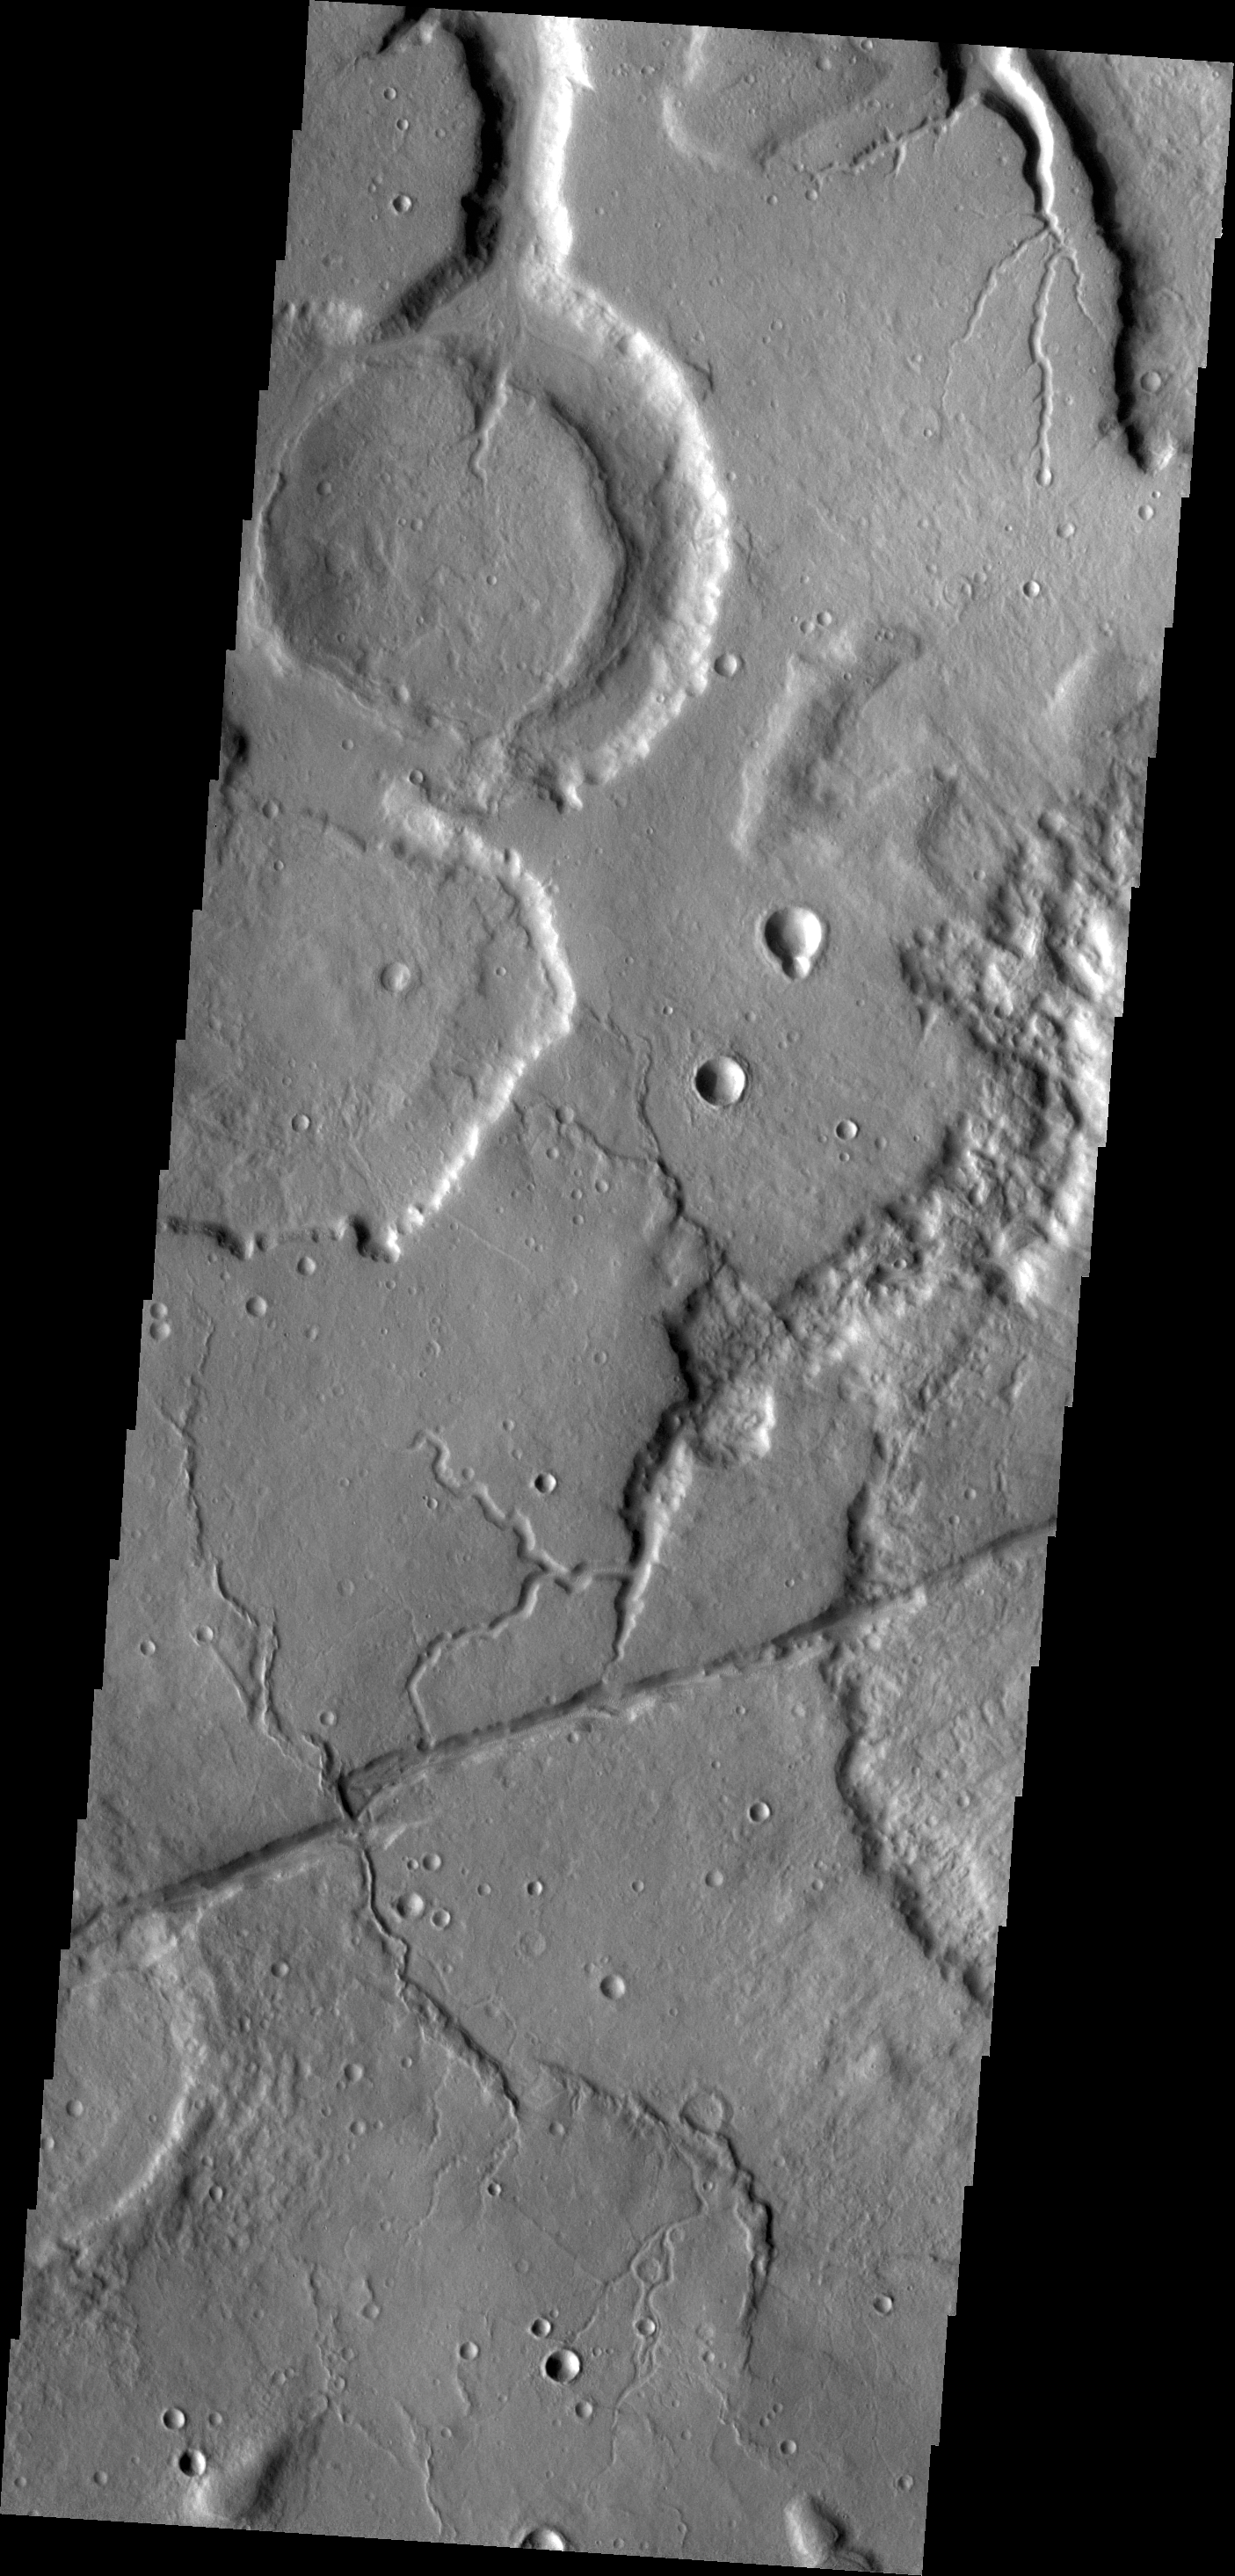

Tempe Terra

The channels in this VIS image are draining the northeastern margin of Tempe Terra.

Credit: NASA/JPL/ASU